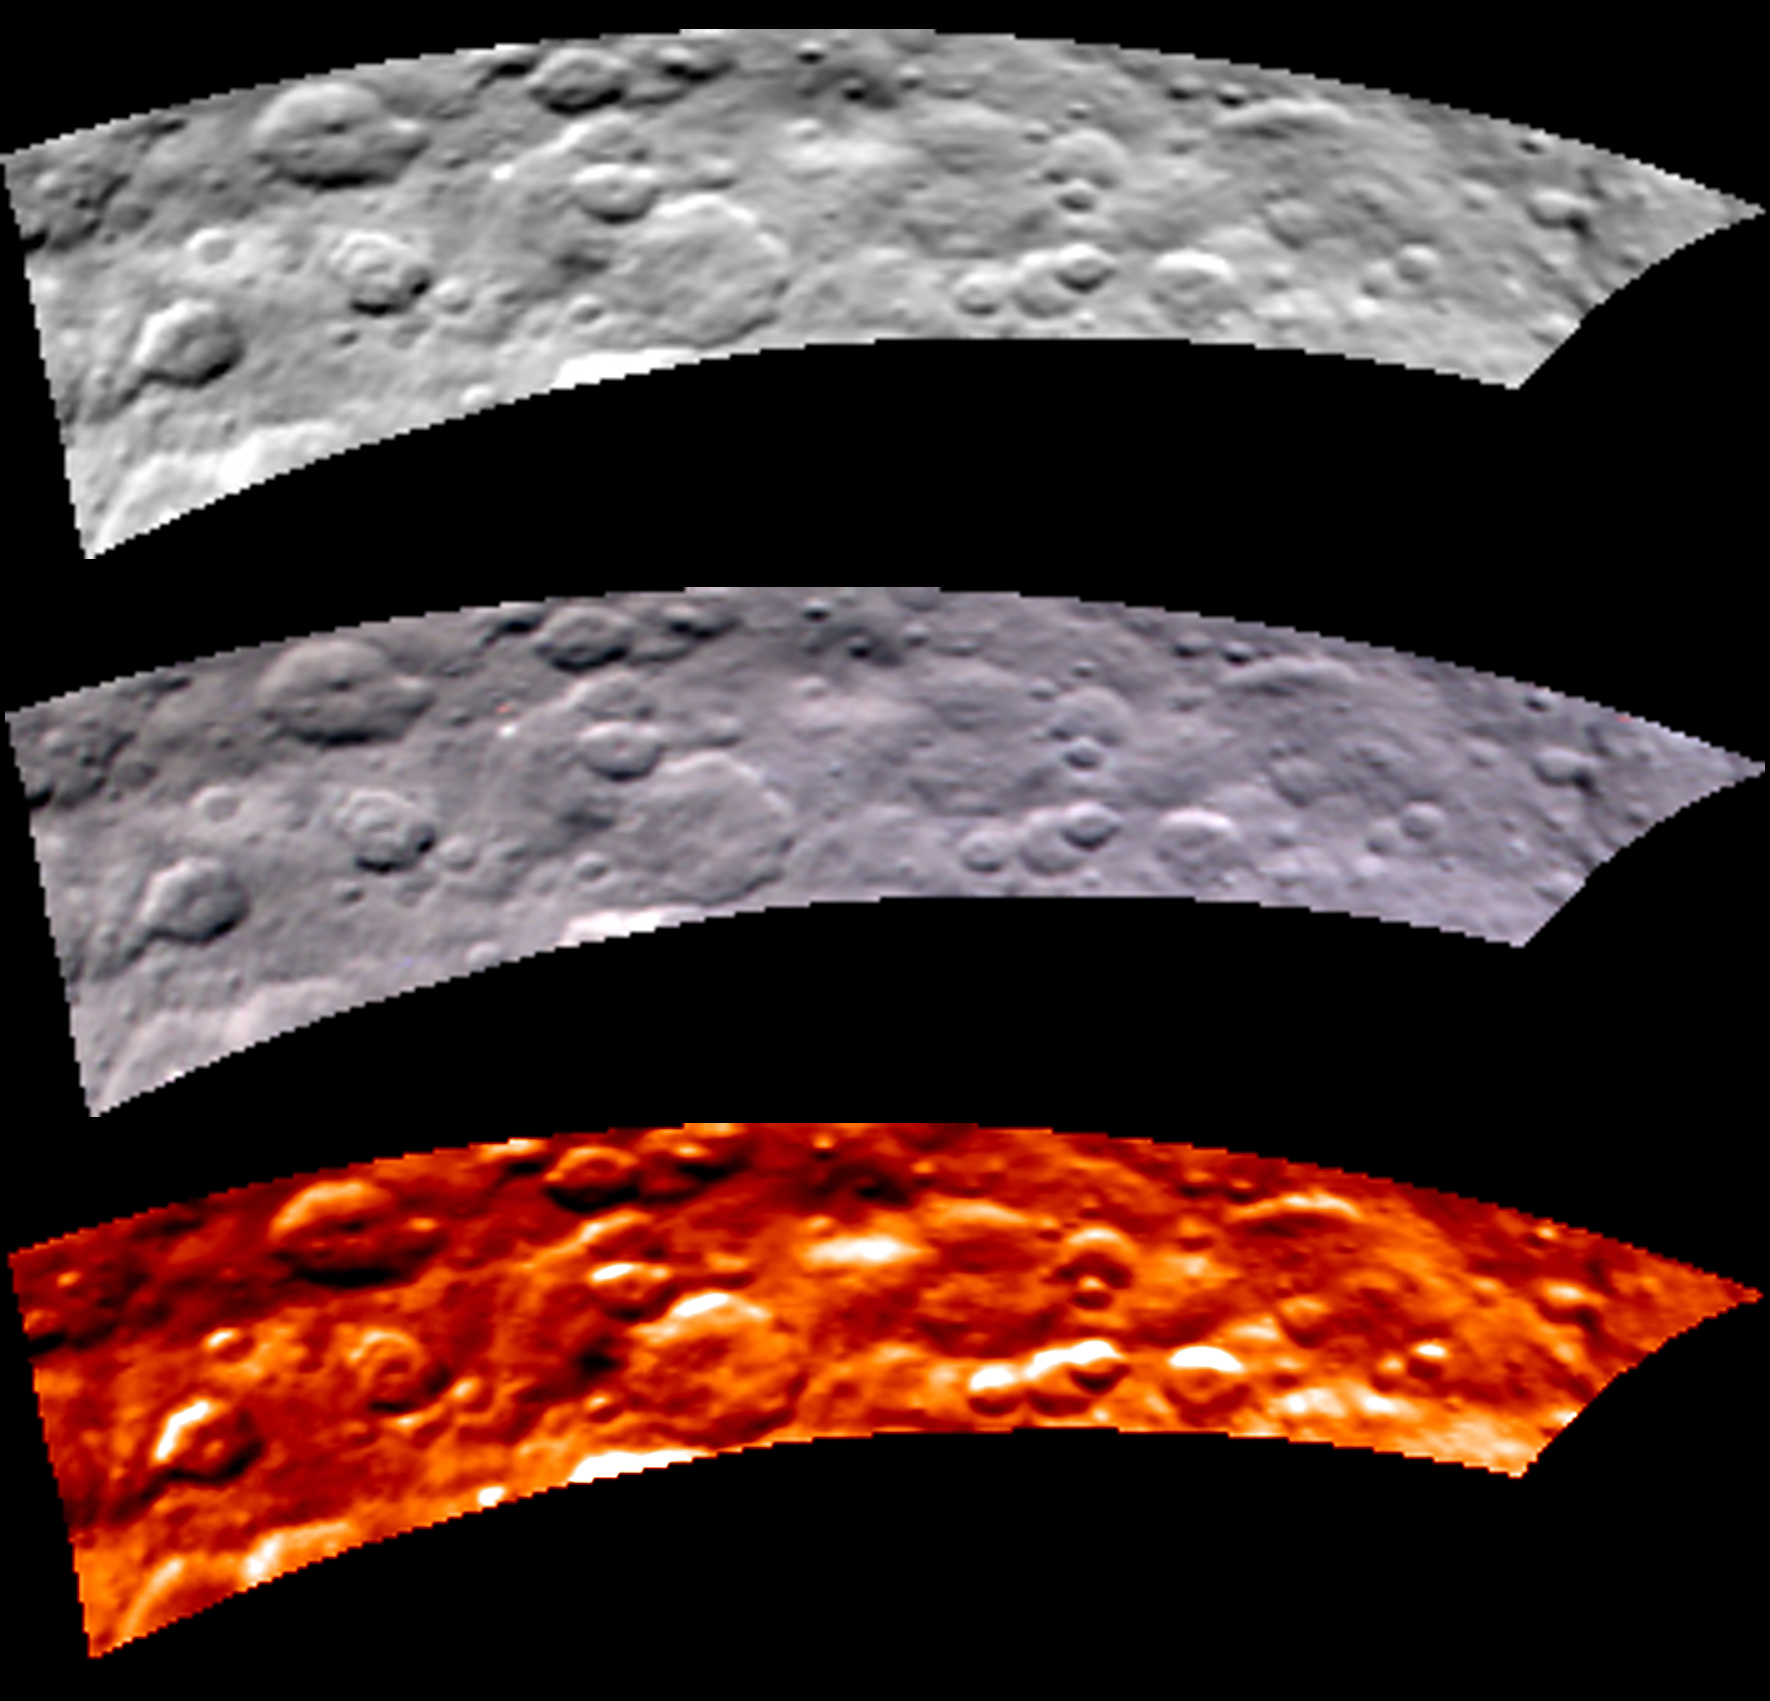

VIR Image of Ceres, May 2015

Images from Dawn’s visible and infrared mapping spectrometer (VIR) show a portion of Ceres’ cratered northern hemisphere, taken on May 16, 2015. From top to bottom, the views include a black-and-white image, a true-color view and a temperature image. The true-color view contains reddish dots that are image artifacts, which are not part of Ceres’ surface.

These images were taken at a distance of 4,500 miles (7,300 kilometers) from Ceres. They have a resolution of 1.1 miles (1.8 kilometers) per pixel.

The temperature image is derived from data in the infrared light range. The lightest areas are the hottest and the darkest are the coolest.

Dawn’s mission is managed by JPL for NASA’s Science Mission Directorate in Washington. Dawn is a project of the directorate’s Discovery Program, managed by NASA’s Marshall Space Flight Center in Huntsville, Alabama. The University of California, Los Angeles, is responsible for overall Dawn mission science. Orbital ATK, Inc., in Dulles, Virginia, designed and built the spacecraft. The German Aerospace Center, the Max Planck Institute for Solar System Research, the Italian Space Agency and the Italian National Astrophysical Institute are international partners on the mission team.

Credit: NASA/JPL-Caltech/UCLA/ASI/INAF